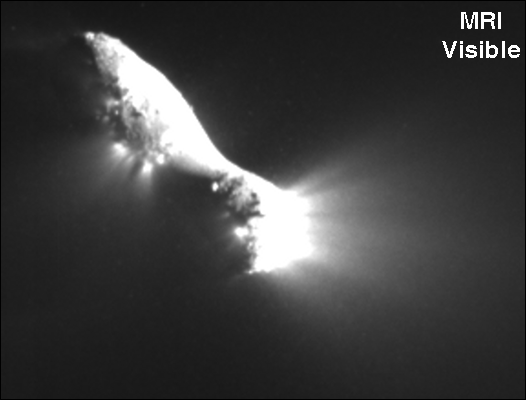

The Many Faces of Hartley 2

Infrared scans of comet Hartley 2 by NASA’s EPOXI mission spacecraft show carbon dioxide, dust, and ice being distributed in a similar way and emanating from apparently the same locations on the nucleus. Water vapor, however, has a different distribution implying a different source region and process.

These maps were made from data obtained by the High-Resolution Imager on Nov. 4, 2010.

Credit: NASA/JPL-Caltech/UMD